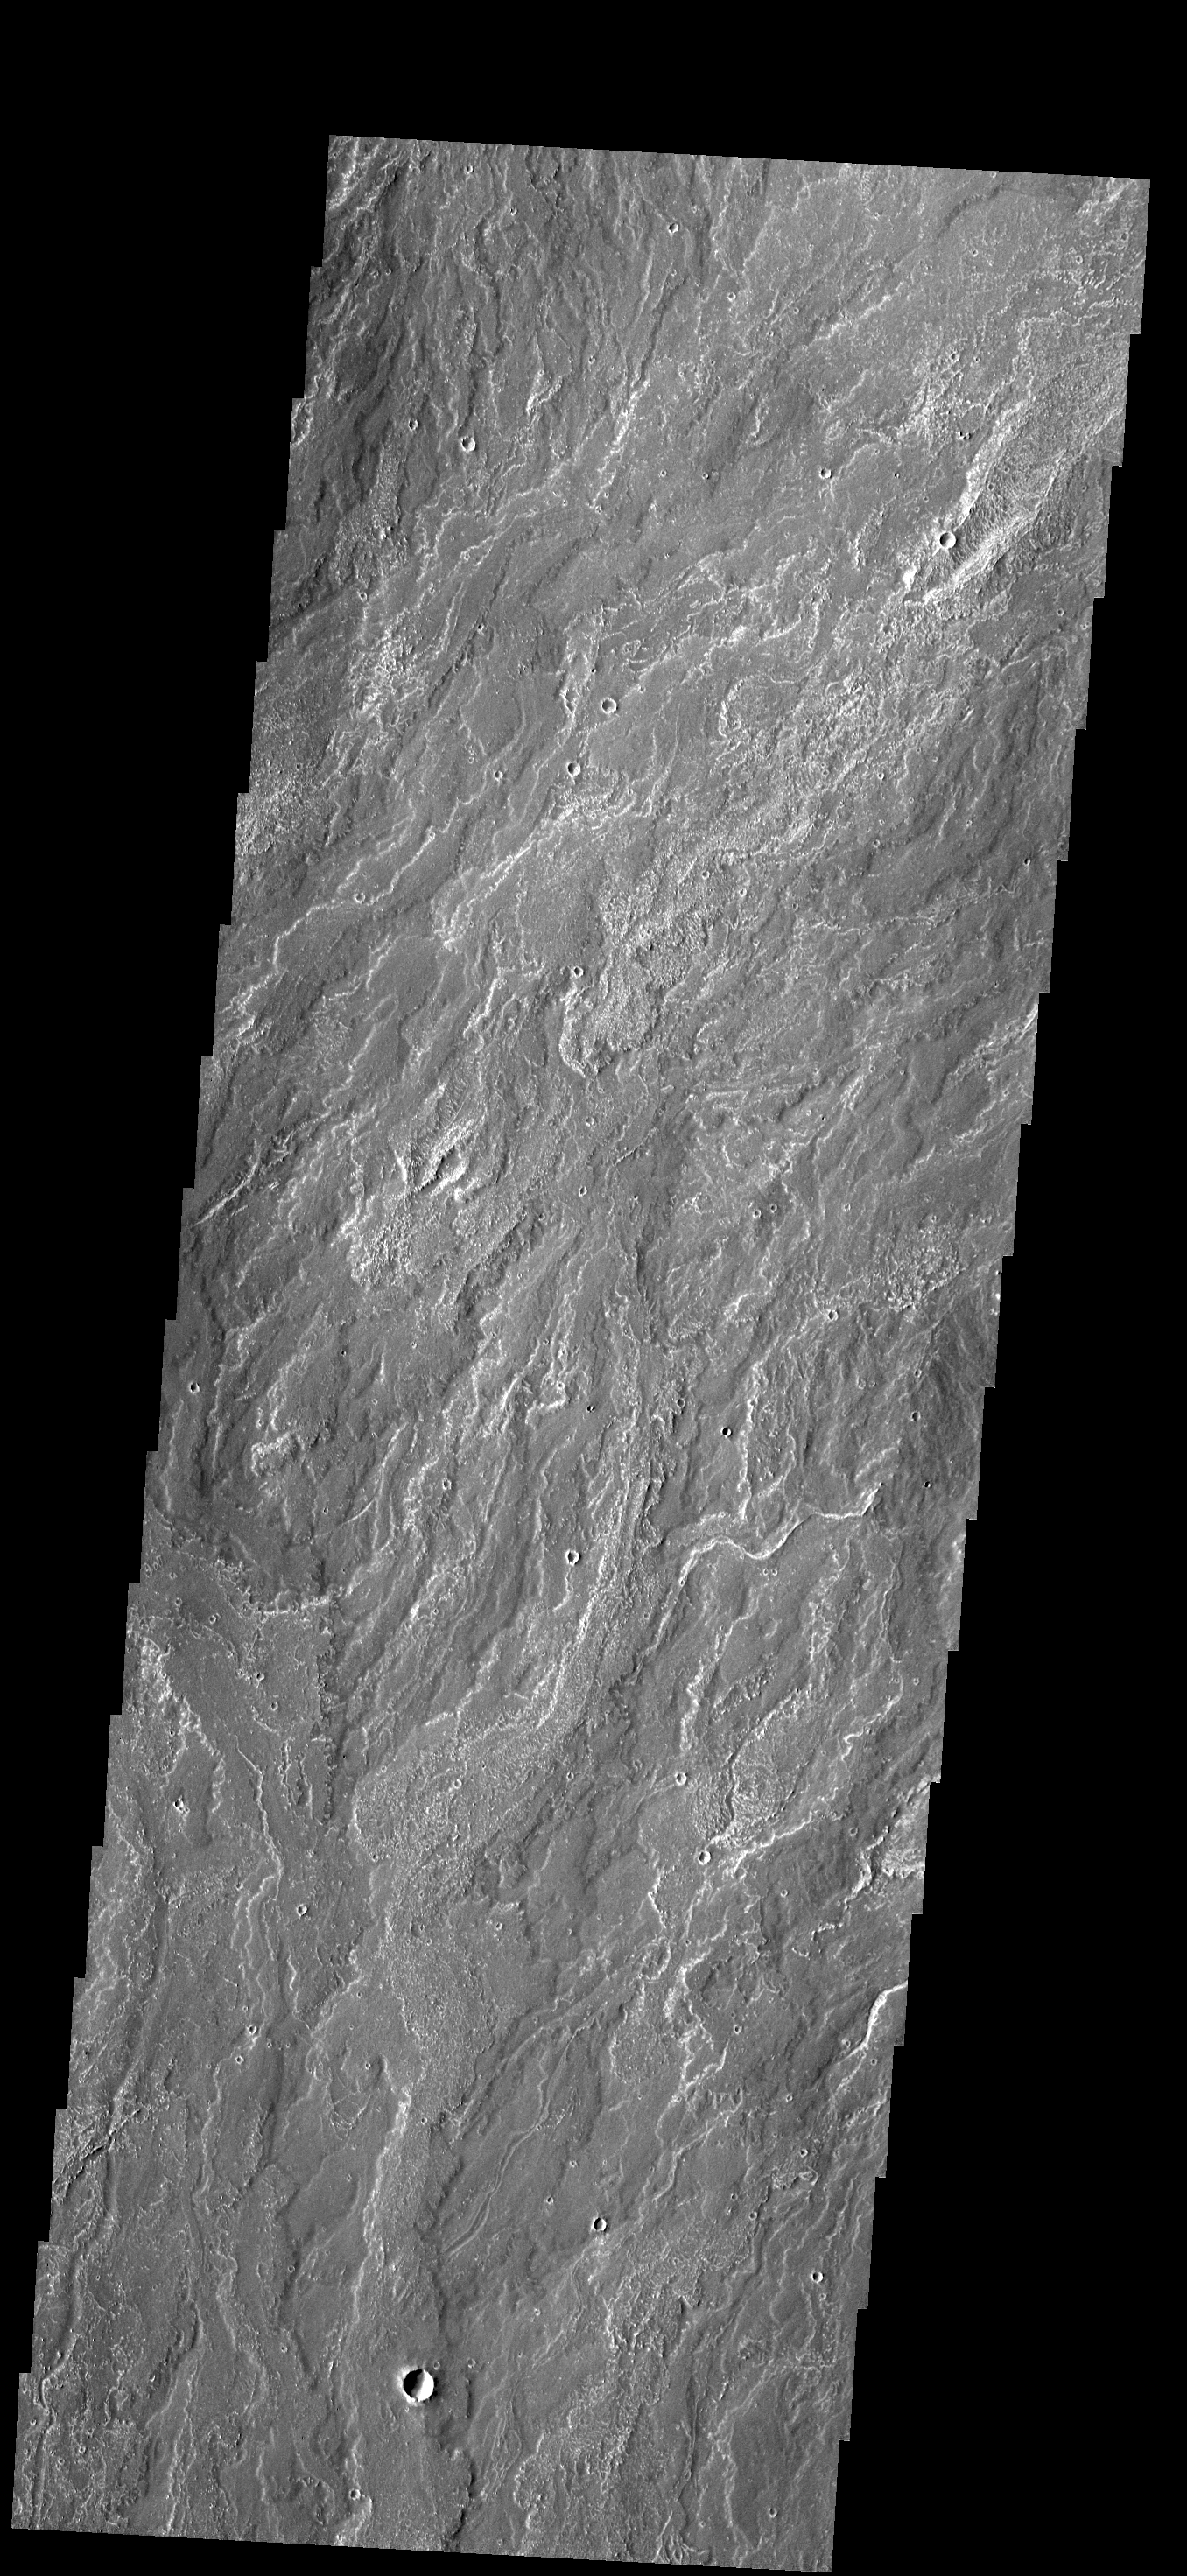

Daedalia Planum

This VIS image shows a small portion of the lava flows that make up Daedalia Planum.

Credit: NASA/JPL-Caltech/ASU